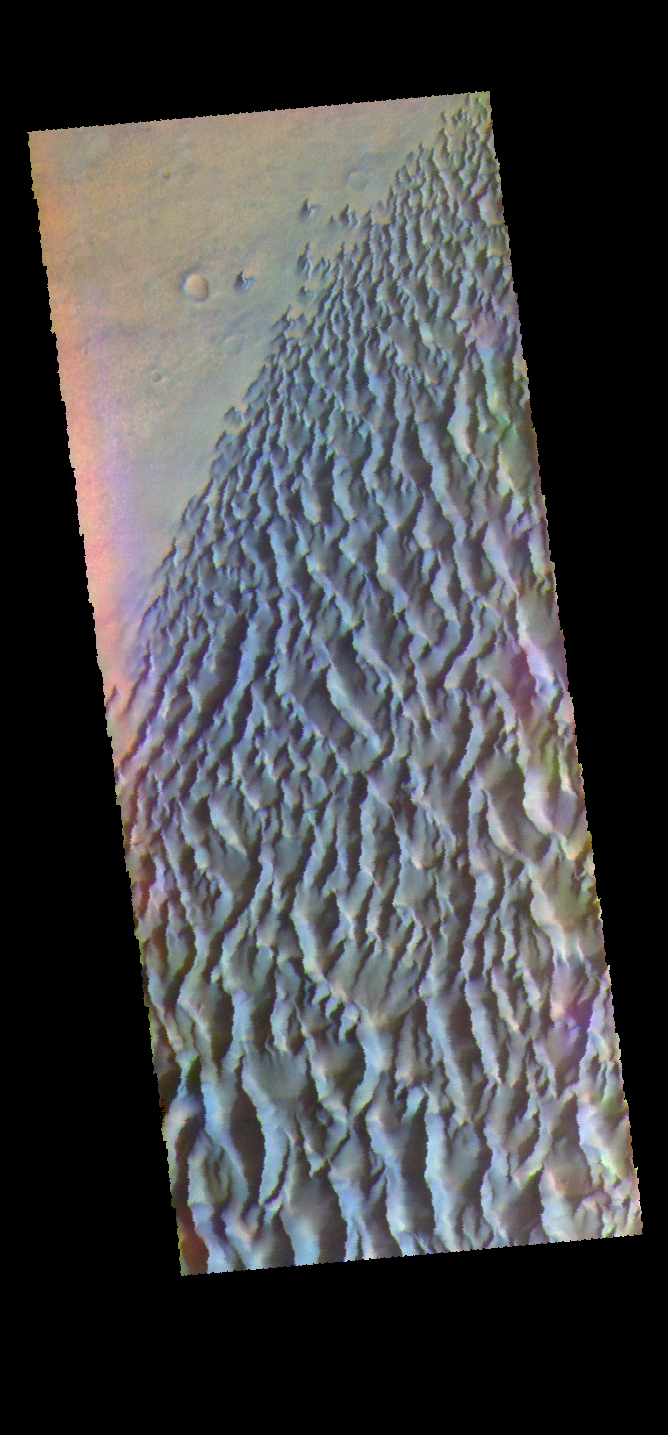

Proctor Crater Dunes – False Color

The THEMIS VIS camera contains 5 filters. The data from different filters can be combined in multiple ways to create a false color image. These false color images may reveal subtle variations of the surface not easily identified in a single band image. Today’s false color image shows part of the dune field on the floor of Proctor Crater.

Credit: NASA/JPL-Caltech/ASU